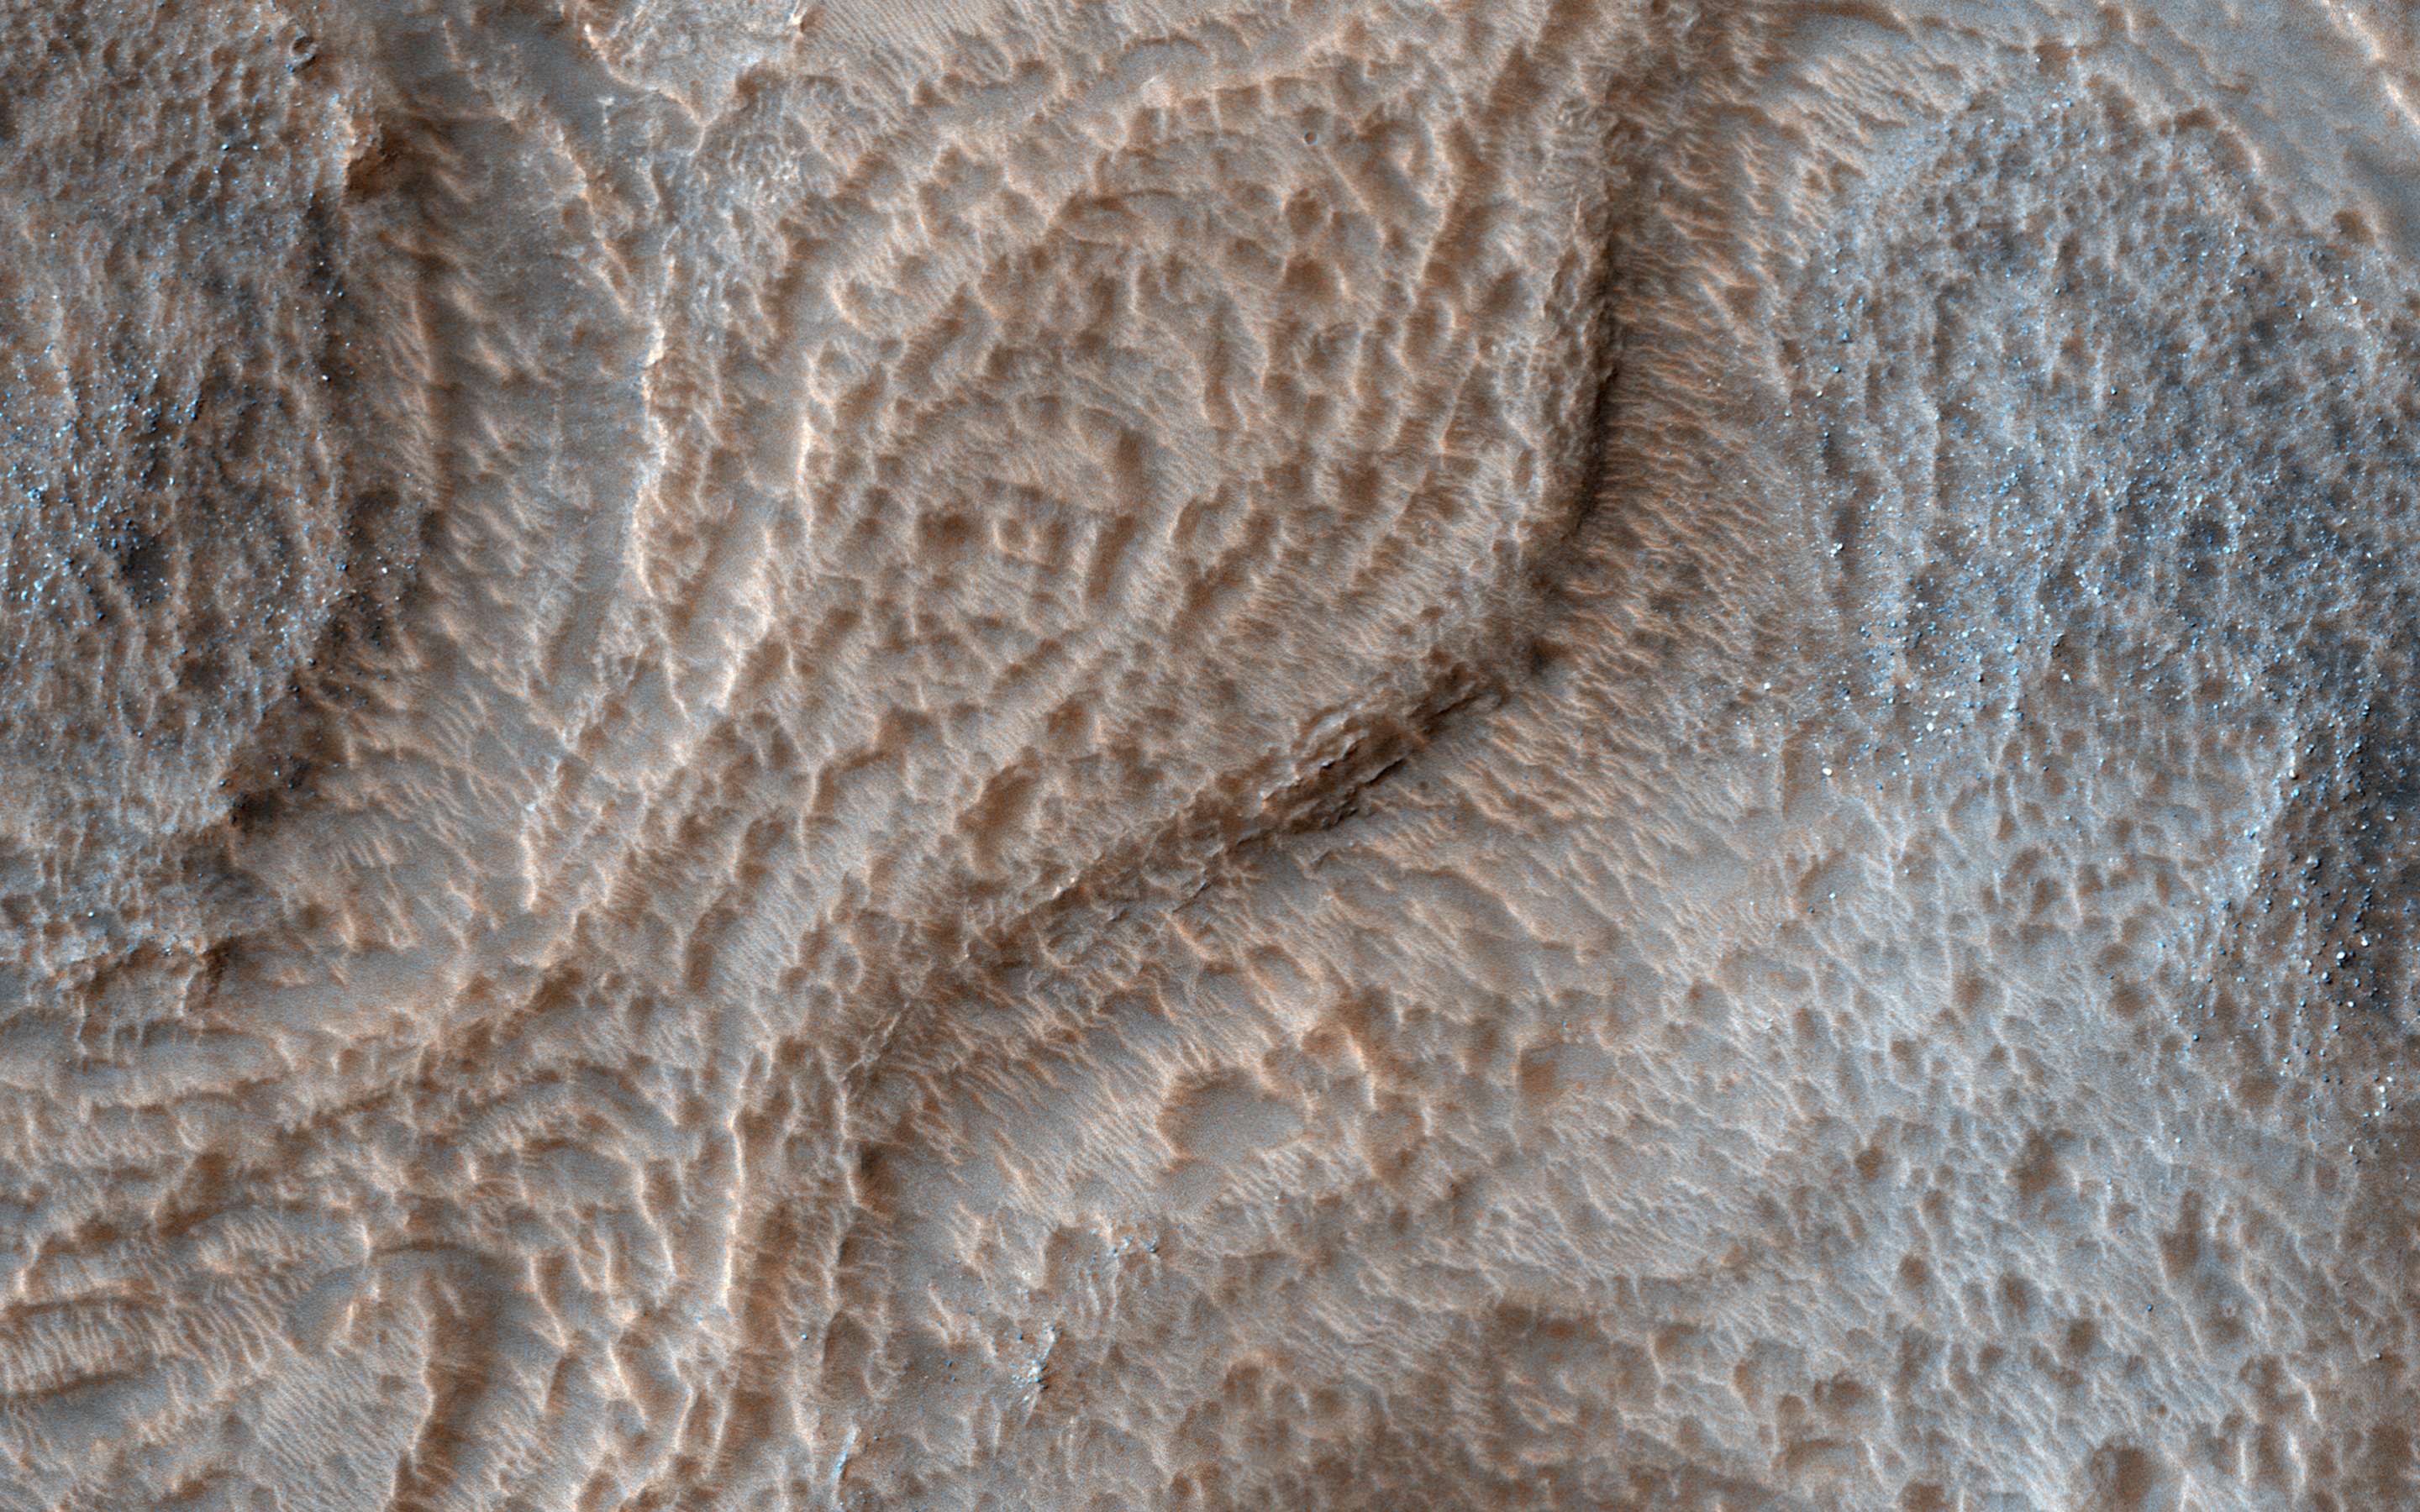

To Great Depths

Hellas is an ancient impact structure and is the deepest and broadest enclosed basin on Mars. It measures about 2,300 kilometers across and the floor of the basin, Hellas Planitia, contains the lowest elevations on Mars.

The Hellas region can often be difficult to view from orbit due to seasonal frost, water-ice clouds and dust storms, yet this region is intriguing because of its diverse, and oftentimes bizarre, landforms.

This image from eastern Hellas Planitia shows some of the unusual features on the basin floor. These relatively flat-lying “cells” appear to have concentric layers or bands, similar to a honeycomb. This “honeycomb” terrain exists elsewhere in Hellas, but the geologic process responsible for creating these features remains unresolved.

The map is projected here at a scale of 50 centimeters (19.7 inches) per pixel. [The original image scale is 52.2 centimeters (20.6 inches) per pixel (with 2 x 2 binning); objects on the order of 157 centimeters (61.8 inches) across are resolved.] North is up.

The University of Arizona, Tucson, operates HiRISE, which was built by Ball Aerospace & Technologies Corp., Boulder, Colo. NASA’s Jet Propulsion Laboratory, a division of Caltech in Pasadena, California, manages the Mars Reconnaissance Orbiter Project for NASA’s Science Mission Directorate, Washington.

Credit: NASA/JPL-Caltech/Univ. of Arizona